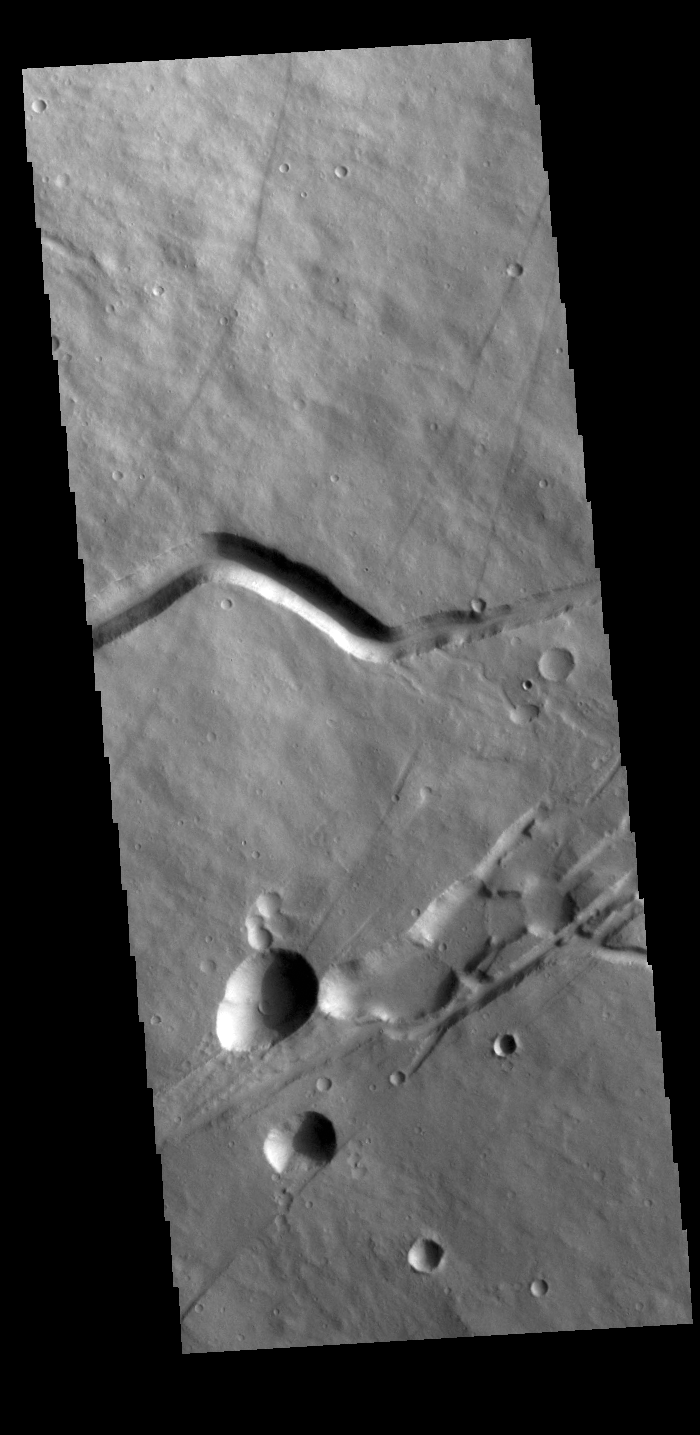

Albor Tholus

Today’s VIS image shows a portion of the flank of Albor Tholus, a volcano found in the Elysium volcanic complex. The caldera of the volcano is very deep compared to it’s height. The top elevation of Albor Tholus is approximately 4.5km, the deepest part of the caldera measures 3km below this [an elevation of only 1.5km].

Credit: NASA/JPL-Caltech/ASU